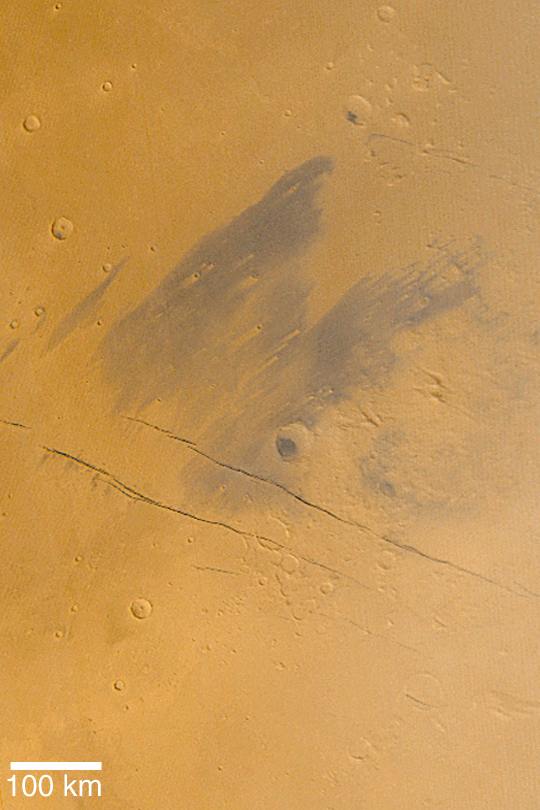

Eastern Cerberus

MGS MOC Release No. MOC2-423, 16 July 2003

This Mars Global Surveyor (MGS) Mars Orbiter Camera (MOC) image shows the dark, wind-streaked plains of eastern Cerberus, located southeast of the Elysium volcanoes. The dark, diagonal lines are the Cerberus Fossae, a series of cracks where the surface of Mars has literally split open. This composite of red and blue MOC wide angle images was obtained in June 2003. The center of this view is located at 12.5°N, 201°W. North is up, east is to the right, and sunlight illuminates the scene from the lower left.

Credit: NASA/JPL/Malin Space Science Systems